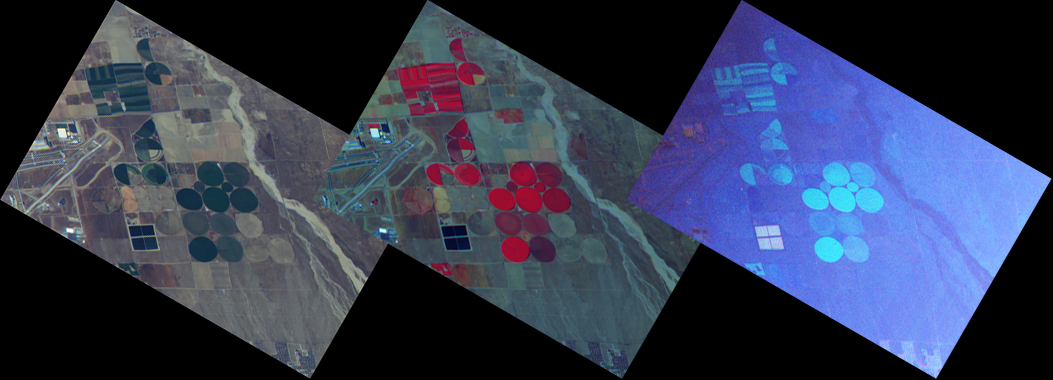

NASA’s ER-2 Checks Out New Airborne Multiangle Polarizing Imager

A team of researchers and collaborators from NASA’s Jet Propulsion Laboratory, Pasadena, Calif., and the University of Arizona’s College of Optical Sciences in Tucson has successfully conducted the first test flight of a prototype science instrument for a next-generation satellite mission to survey the impacts of aerosols and clouds on global climate change.

The Multiangle SpectroPolarimetric Imager, or MSPI, is a multi-directional multi-wavelength, high-accuracy polarization camera that is a follow-on instrument to the JPL-developed Multi-angle Imaging SpectroRadiometer (MISR) aboard NASA’s Terra spacecraft. It is a candidate instrument for NASA’s Aerosol-Cloud-Ecosystem (ACE) mission, an Earth satellite recommended by the National Research Council in its 2007 Earth Sciences Decadal Survey. ACE mission objectives include characterizing the role of aerosols in changing Earth’s energy balance (the balance between incoming solar energy and outgoing heat from Earth), especially their impact on precipitation and cloud formation.

AirMSPI imaged the area around the Palmdale, Calif., airport during its first checkout flight on Oct. 7, 2010, as depicted in the three images shown here. These results are preliminary and have not yet been corrected for the effects of aircraft attitude fluctuations, which cause straight lines (like the airport runway) to appear slightly “wiggly.” The left image (top in the annotated version) combines blue, green and red spectral bands to give an approximate natural color rendering of the reflected intensity. The middle image combines a different set of spectral bands, and highlights the presence of vegetation, which is highly reflective in the near-infrared. The right (bottom in the annotated version) color image, which combines the same set of spectral bands as in the middle image, shows the degree of linear polarization (DOLP) — that is, the ratio between the portion of the light’s intensity that is polarized (the light waves vibrate in a preferred plane) and the total intensity. Incoming sunlight is unpolarized (meaning that it is a mixture of all possible planes of vibration), but upon interaction with air molecules, aerosol and cloud particles, and surface materials, the light becomes partially polarized. The different appearance of this image illustrates how polarization provides additional information for distinguishing light scattered by the atmosphere from light reflected by the surface. Each image is 11 kilometers (6.8 miles) wide and has been rotated so that north is toward the top.

An airborne prototype version of the instrument, the AirMSPI, was checked out Oct. 7 on one of NASA’s high-altitude ER-2 Earth Resources aircraft during a two-hour flight from NASA’s Dryden Aircraft Operations Facility in Palmdale, Calif.

Credit: NASA/JPL